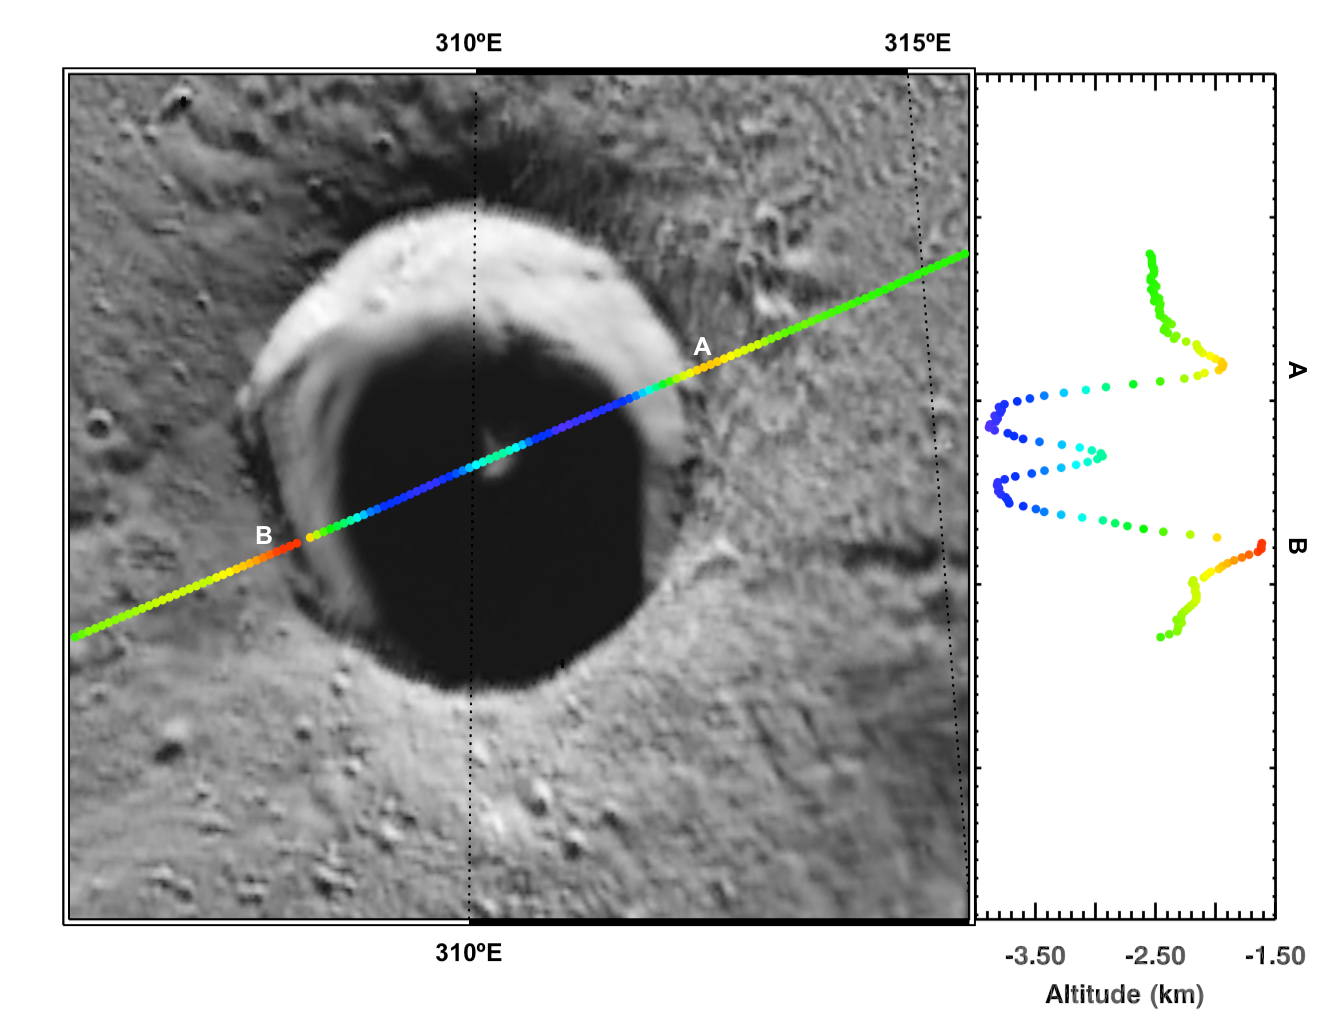

Peaking into the Shadows

Today’s image features Laxness, a crater on Mercury’s northern plains named for Halldör Laxness, a twentieth-century Icelandic writer. The overlain MLA track bisecting Laxness reveals the crater’s topography, which is difficult to resolve in images because of the crater’s persistently shadowed interior. On the right of the image is a cross-section of Laxness showing how the crater’s depth changes from point A to point B. The MLA data show that Laxness is a complex crater with a central peak (light blue). While the crater’s central peak is not obvious in the Mercury Dual Imaging System (MDIS), it is clearly distinguishable to MLA.

Instrument: Mercury Laser Altimeter (MLA)
MLA Track: MLASCIRDRAPLFN1202071801
Crater’s Center Latitude: 83.3°
Crater’s Center Longitude: 310.0° E
Scale: The crater has a diameter of 25.9 km (16.1 miles)

The MESSENGER spacecraft is the first ever to orbit the planet Mercury, and the spacecraft’s seven scientific instruments and radio science investigation are unraveling the history and evolution of the Solar System’s innermost planet. MESSENGER acquired over 150,000 images and extensive other data sets. MESSENGER is capable of continuing orbital operations until early 2015.

For information regarding the use of images, see the MESSENGER image use policy.

Credit: NASA/Johns Hopkins University Applied Physics Laboratory/Carnegie Institution of Washington